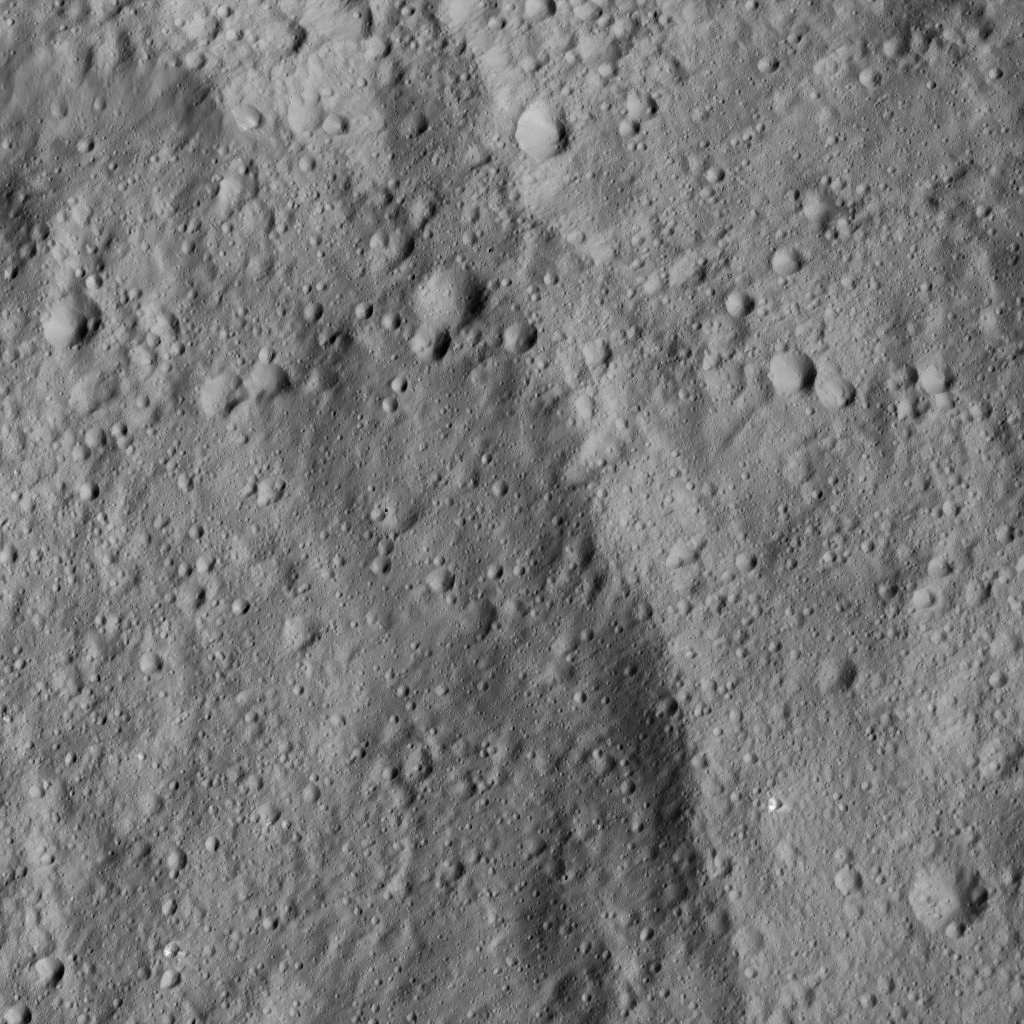

Dawn LAMO Image 129

This image shows a portion of Homshuk Crater, left, on Ceres. Homshuk is centered at approximately 11 degrees north latitude, 94 degrees east longitude. Its diameter is about 43 miles (70 kilometers). This crater was named for a corn spirit originating with the Popoluca people of southern Mexico.

Dawn took this image on June 15, 2016, from its low-altitude mapping orbit, at a distance of about 240 miles (385 kilometers) above the surface. The image resolution is 120 feet (35 meters) per pixel.

Dawn’s mission is managed by JPL for NASA’s Science Mission Directorate in Washington. Dawn is a project of the directorate’s Discovery Program, managed by NASA’s Marshall Space Flight Center in Huntsville, Alabama. UCLA is responsible for overall Dawn mission science. Orbital ATK, Inc., in Dulles, Virginia, designed and built the spacecraft. The German Aerospace Center, the Max Planck Institute for Solar System Research, the Italian Space Agency and the Italian National Astrophysical Institute are international partners on the mission team.

Credit: NASA/JPL-Caltech/UCLA/MPS/DLR/IDA